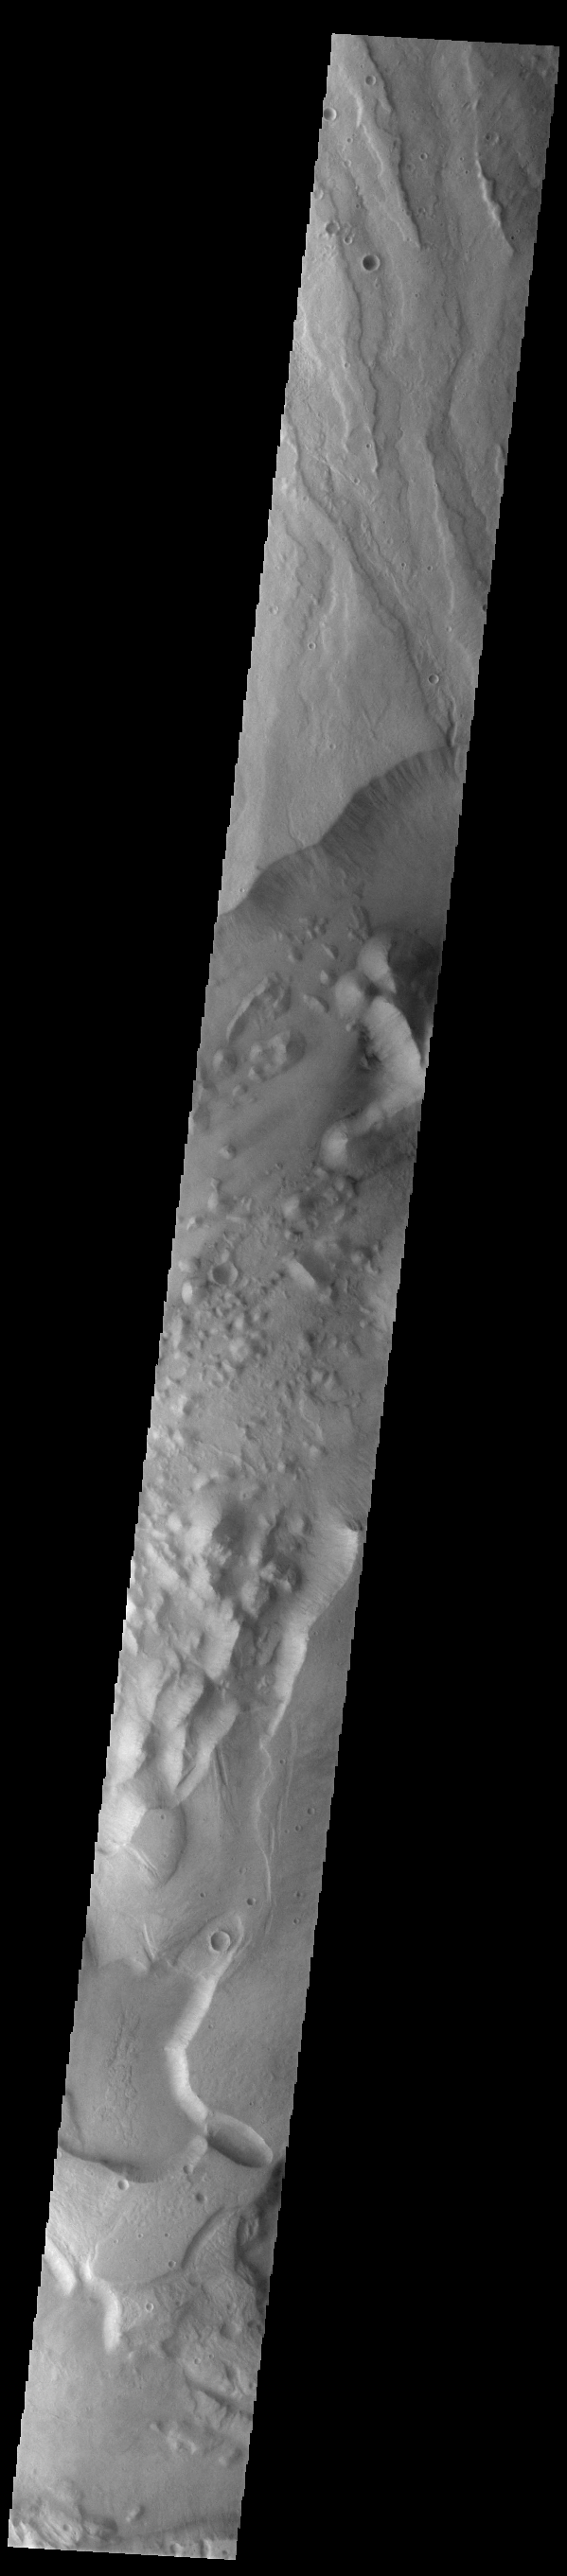

Dao and Niger Valles

Today’s VIS image shows a small portion of both Dao Vallis (middle of image) and Niger Vallis (bottom of image). Arising from the volcano Hadriacus Mons (top of image), Dao Vallis is approximately 1200km (750 miles) long. Niger Vallis is 333 km (207 miles) long. It has been proposed that heating of the region due to volcanic activity melted subsurface ice which was released to the surface to carve the two channels. Niger Vallis merges with Dao Vallis south of this image and then flow southwestward into the Hellas Planitia basin.

Credit: NASA/JPL-Caltech/ASU